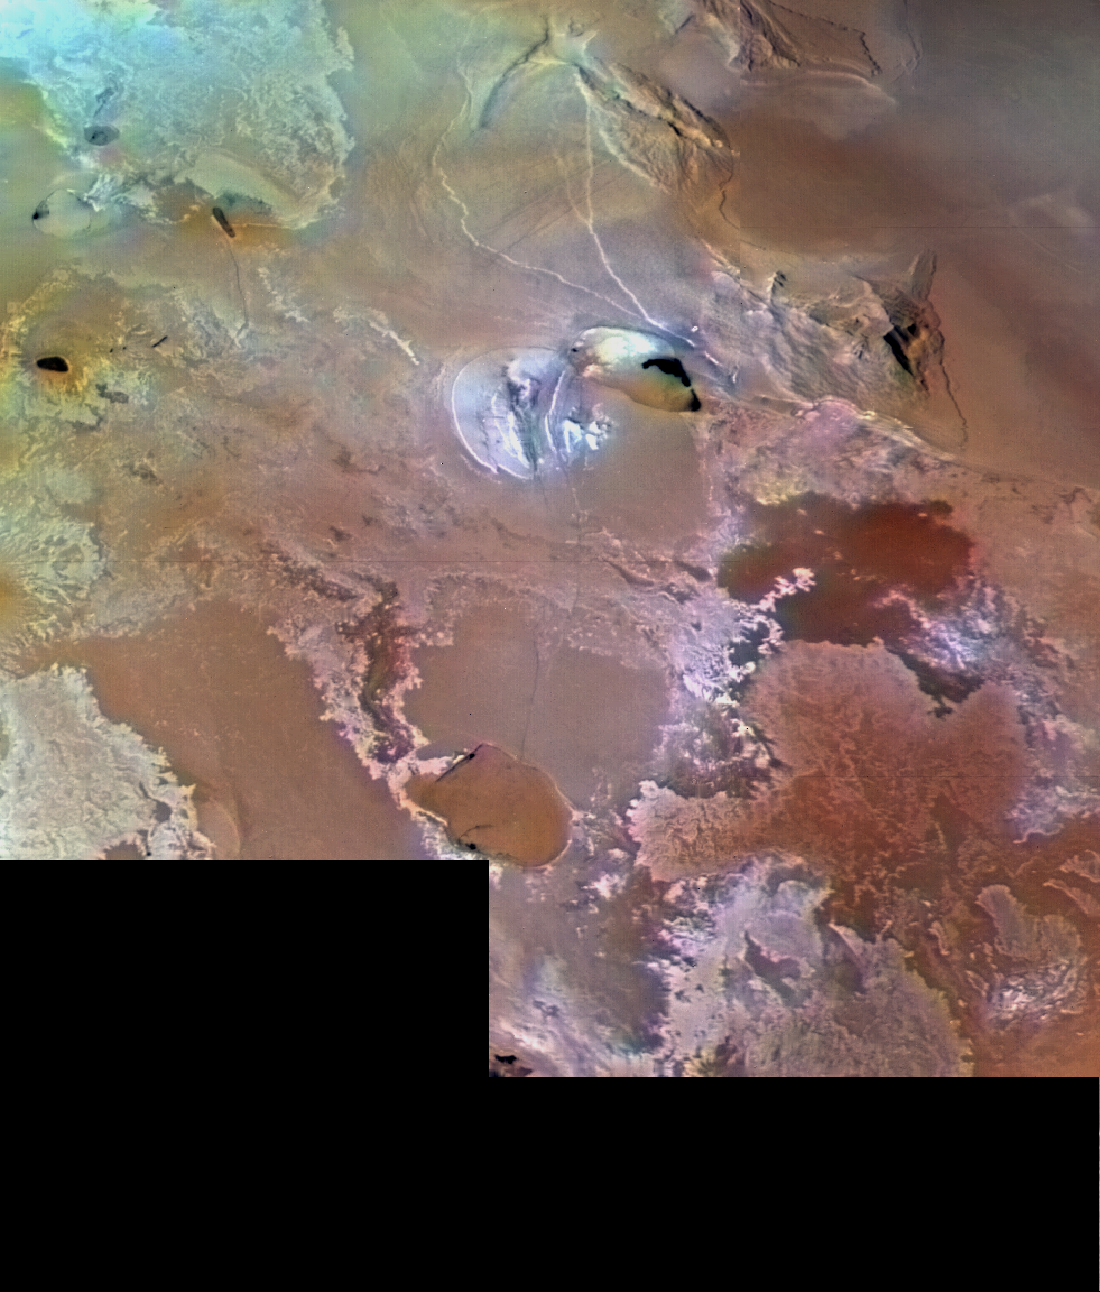

Volcanic Plains of Io Near Galai Patera

Io’s volcanic plains are shown in this Voyager 1 image, which spans an area about 1030 km (640 miles) from left to right. North is about the 1:30 position. Numerous volcanic calderas and lava flows are visible here. The brown teardrop-shaped feature at left center is Galai Patera, a 100-km-long (62 mi) lava-flooded caldera (collapsed vent) of a volcano. The composition of Io’s volcanic plains and lava flows has not been determined. The prevalent yellow, brown, and orange material may consist dominantly of sulfur with surface frosts of sulfur dioxide or of silicates (such as basalt) encrusted with sulfur and sulfur dioxide condensates. The whitish patches probably are freshly deposited SO2 frost.

Credit: NASA/JPL/USGS